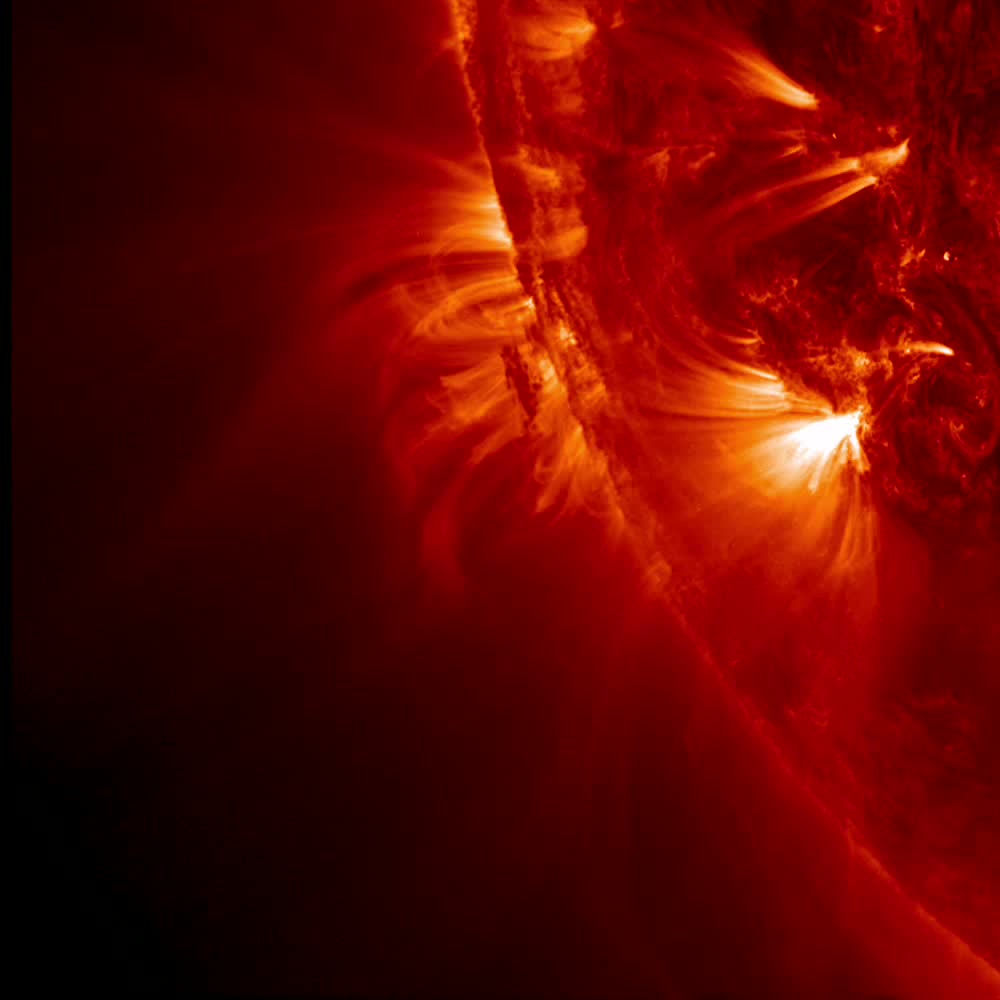

Tight Loops Close-Up [video]

NASA's Solar Dynamics Observatory (SDO) zoomed in almost to its maximum level to watch tight, bright loops and much longer, softer loops shift and sway above an active region on the sun, while a darker blob of plasma in their midst was pulled about every which way (May 13-14, 2014). The video clip covers just over a day beginning at 14:19 UT on May 13. The frames were taken in the 171-angstroms wavelength of extreme ultraviolet light, but colorized red, instead of its usual bronze tone. This type of dynamic activity continues almost non-stop on the sun as opposing magnetic forces tangle with each other.

Credit: NASA/Solar Dynamics Observatory